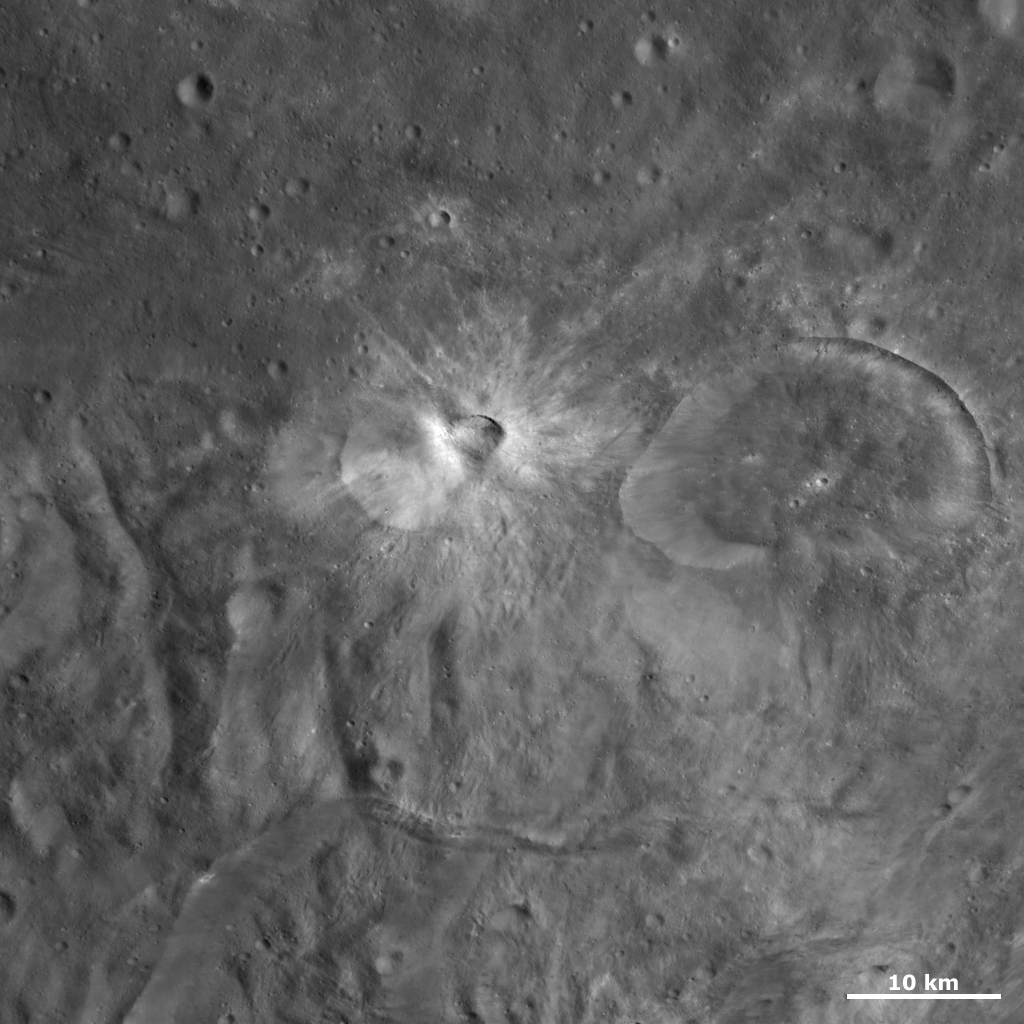

Tuccia and Eusebia Craters

This Dawn framing camera (FC) image of Vesta shows Eusebia crater on the right, which was the subject of the previous image of the day. The smaller crater, offset from the center of the image, with a smaller crater on its rim is Tuccia crater. Tuccia crater is approximately 12 kilometers (7.5 miles) in diameter and the crater on its rim is roughly 3.5 kilometers (2.1 miles) in diameter. Tuccia crater is surrounded by a distinctive halo of diffuse and rayed bright material and this bright material is also inside of the crater. The smaller crater on Tuccia’s rim has dark and bright material inside of it.

This image is located in Vesta’s Tuccia quadrangle, in Vesta’s southern hemisphere. NASA’s Dawn spacecraft obtained this image with its framing camera on Oct. 17, 2011. This image was taken through the camera’s clear filter. The distance to the surface of Vesta is 700 kilometers (435 miles) and the image has a resolution of about 65 meters (213 feet) per pixel. This image was acquired during the HAMO (high-altitude mapping orbit) phase of the mission.

The Dawn mission to Vesta and Ceres is managed by NASA’s Jet Propulsion Laboratory, a division of the California Institute of Technology in Pasadena, for NASA’s Science Mission Directorate, Washington D.C. UCLA is responsible for overall Dawn mission science. The Dawn framing cameras have been developed and built under the leadership of the Max Planck Institute for Solar System Research, Katlenburg-Lindau, Germany, with significant contributions by DLR German Aerospace Center, Institute of Planetary Research, Berlin, and in coordination with the Institute of Computer and Communication Network Engineering, Braunschweig. The Framing Camera project is funded by the Max Planck Society, DLR, and NASA/JPL.

Credit: NASA/JPL-Caltech/UCLA/MPS/DLR/IDA